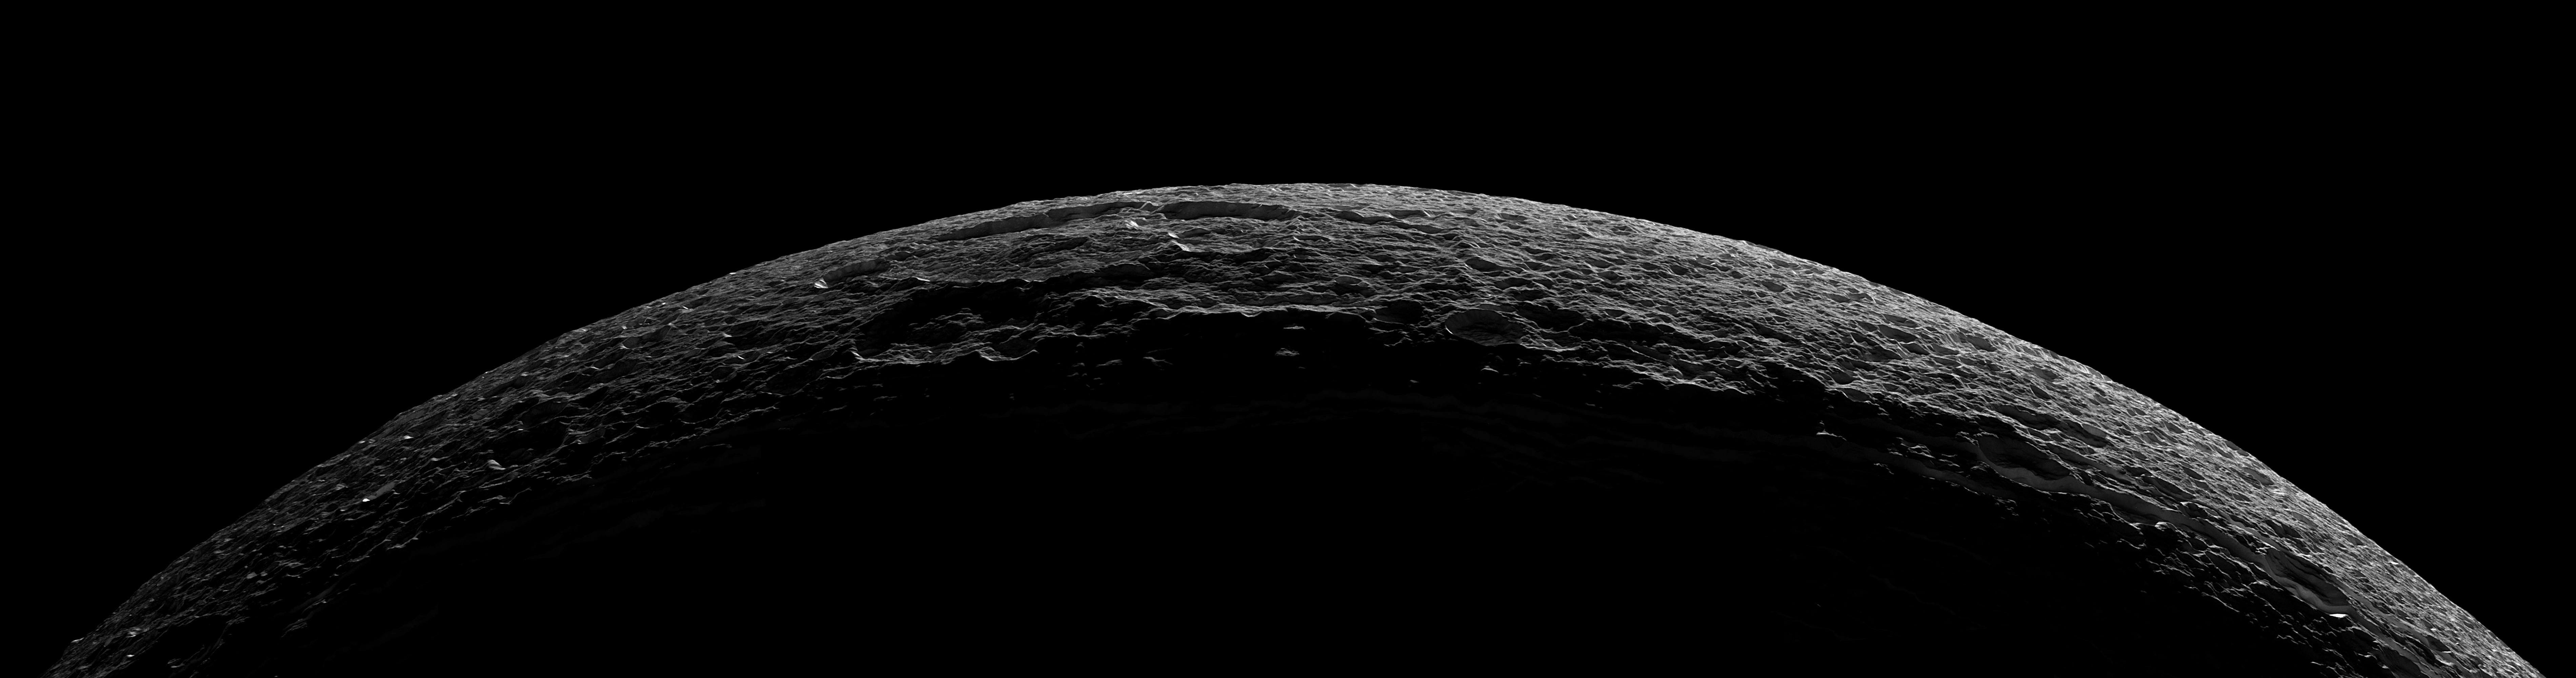

Icy Crescent

As it departed its encounter with Saturn’s moon Dione, Cassini sailed above an unreal landscape blasted by impacts. The rising Sun throws craters into sharp contrast and reveals steep crater walls.

At the far right, a medium-sized crater is bisected by a fracture, revealing a cross section of the impact site.

The seven clear-filter images in this mosaic were taken with the Cassini spacecraft narrow-angle camera on Oct. 11, 2005, at distances ranging from of 21,650 to 25,580 kilometers (13,450 to 15,890 miles) from Dione and at a Sun-Dione-spacecraft, or phase, angle of 154 degrees. Resolution in the original images ranges from 126 to 154 meters (413 to 505 feet) per pixel. The images have been re-sized to have an image scale of about 100 meters (330 feet) per pixel. North on Dione is 140 degrees to the left.

The Cassini-Huygens mission is a cooperative project of NASA, the European Space Agency and the Italian Space Agency. The Jet Propulsion Laboratory, a division of the California Institute of Technology in Pasadena, manages the mission for NASA’s Science Mission Directorate, Washington, D.C. The Cassini orbiter and its two onboard cameras were designed, developed and assembled at JPL. The imaging operations center is based at the Space Science Institute in Boulder, Colo.

Credit: NASA/JPL/Space Science Institute